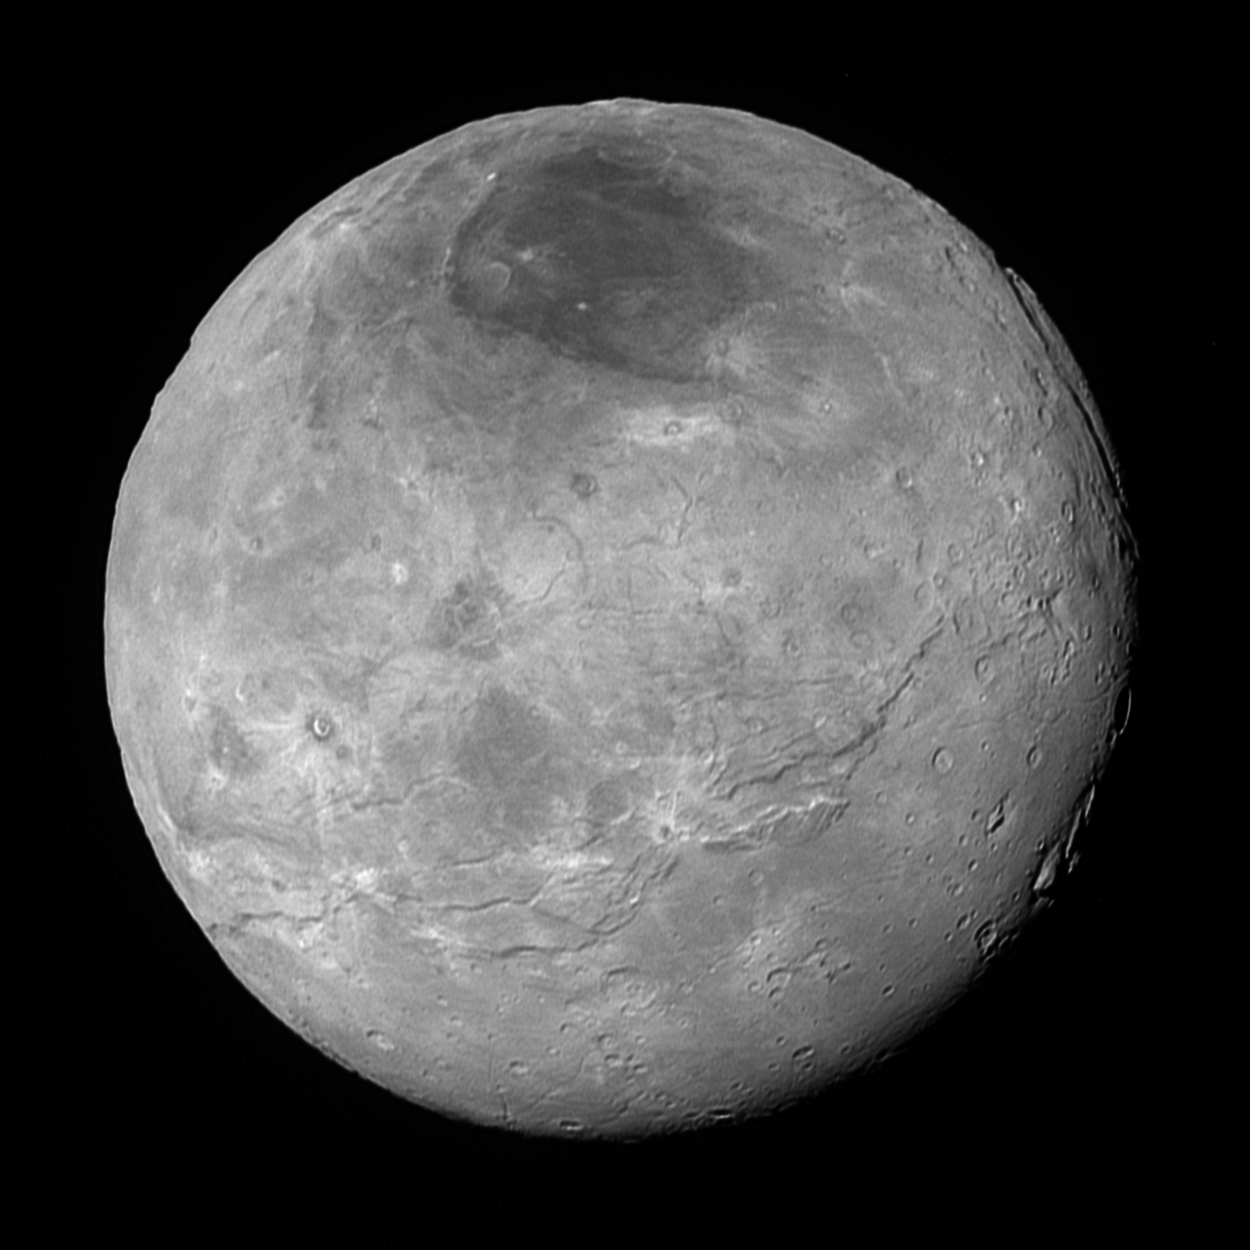

Charon’s Complexity

This image of Pluto’s largest moon Charon, taken by NASA’s New Horizons spacecraft 10 hours before its closest approach to Pluto on July 14, 2015 from a distance of 290,000 miles (470,000 kilometers), is a recently downlinked, much higher quality version of a Charon image released on July 15. Charon, which is 750 miles (1,200 kilometers) in diameter, displays a surprisingly complex geological history, including tectonic fracturing; relatively smooth, fractured plains in the lower right; several enigmatic mountains surrounded by sunken terrain features on the right side; and heavily cratered regions in the center and upper left portion of the disk. There are also complex reflectivity patterns on Charon’s surface, including bright and dark crater rays, and the conspicuous dark north polar region at the top of the image. The smallest visible features are 2.9 miles 4.6 kilometers) in size.

The Johns Hopkins University Applied Physics Laboratory in Laurel, Maryland, designed, built, and operates the New Horizons spacecraft, and manages the mission for NASA’s Science Mission Directorate. The Southwest Research Institute, based in San Antonio, leads the science team, payload operations and encounter science planning. New Horizons is part of the New Frontiers Program managed by NASA’s Marshall Space Flight Center in Huntsville, Alabama.

Credit: NASA/Johns Hopkins University Applied Physics Laboratory/Southwest Research Institute